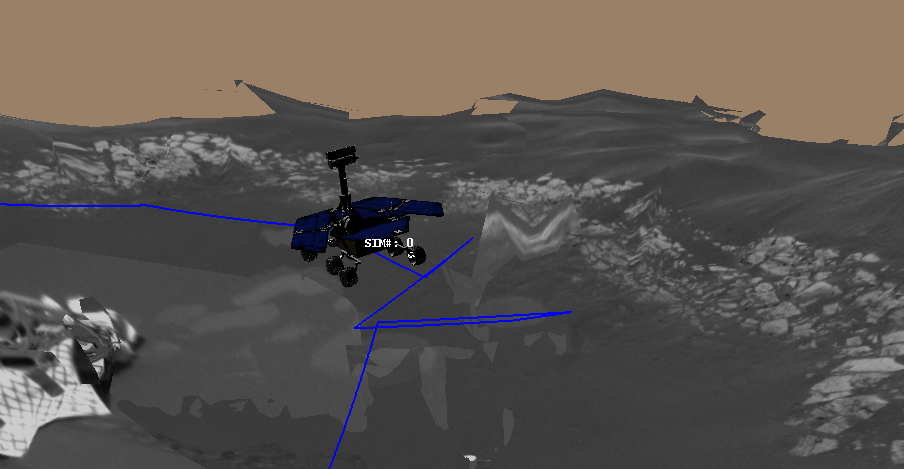

The Road Less Traveled

This image is a screenshot from a computer-generated animation showing the path the Mars Exploration Rover Opportunity traveled between the 16th and 21st days, or sols, of its mission. On sol 16, the rover followed a “V-shaped” route, driving backwards 2.5 meters (8.2 feet), turning in place 49 degrees counterclockwise, driving forward by 1 meter (3.3 feet), then driving forward again another 0.6 meters (2 feet). On sol 17, the rover traversed a “U-shaped” path, driving backwards 1.3 meters (4.3 feet), turning in place 90 degrees counterclockwise, driving forward 2.9 meters (9.5 feet), turning in place 90 degrees clockwise, driving forward 0.6 meters (2 feet), then finally driving forward again 0.5 meters (1.6 feet). On sol 19, the rover took another “V-shaped” journey, driving south backwards for approximately 1.9 meters (6.2 feet), turning in place to face the west-northwest rock target Zugspitze, then driving forward 2.5 meters (8.2 feet). On sol 21, the rover backed up 1.4 meters (4.6 meters), turned to the southwest, then via a series of arc turns, arrived at its trench location. Once there, the rover rotated 180 degrees to face 10 degrees to the west of north, then drove a short 0.5-meter-arc (1.6-foot-arc) forward. The drive ended with the rover facing approximately north, ready to dig a hole in the martian surface. Data from the rover’s onboard sensors were used to make this animation.

Credit: NASA/JPL